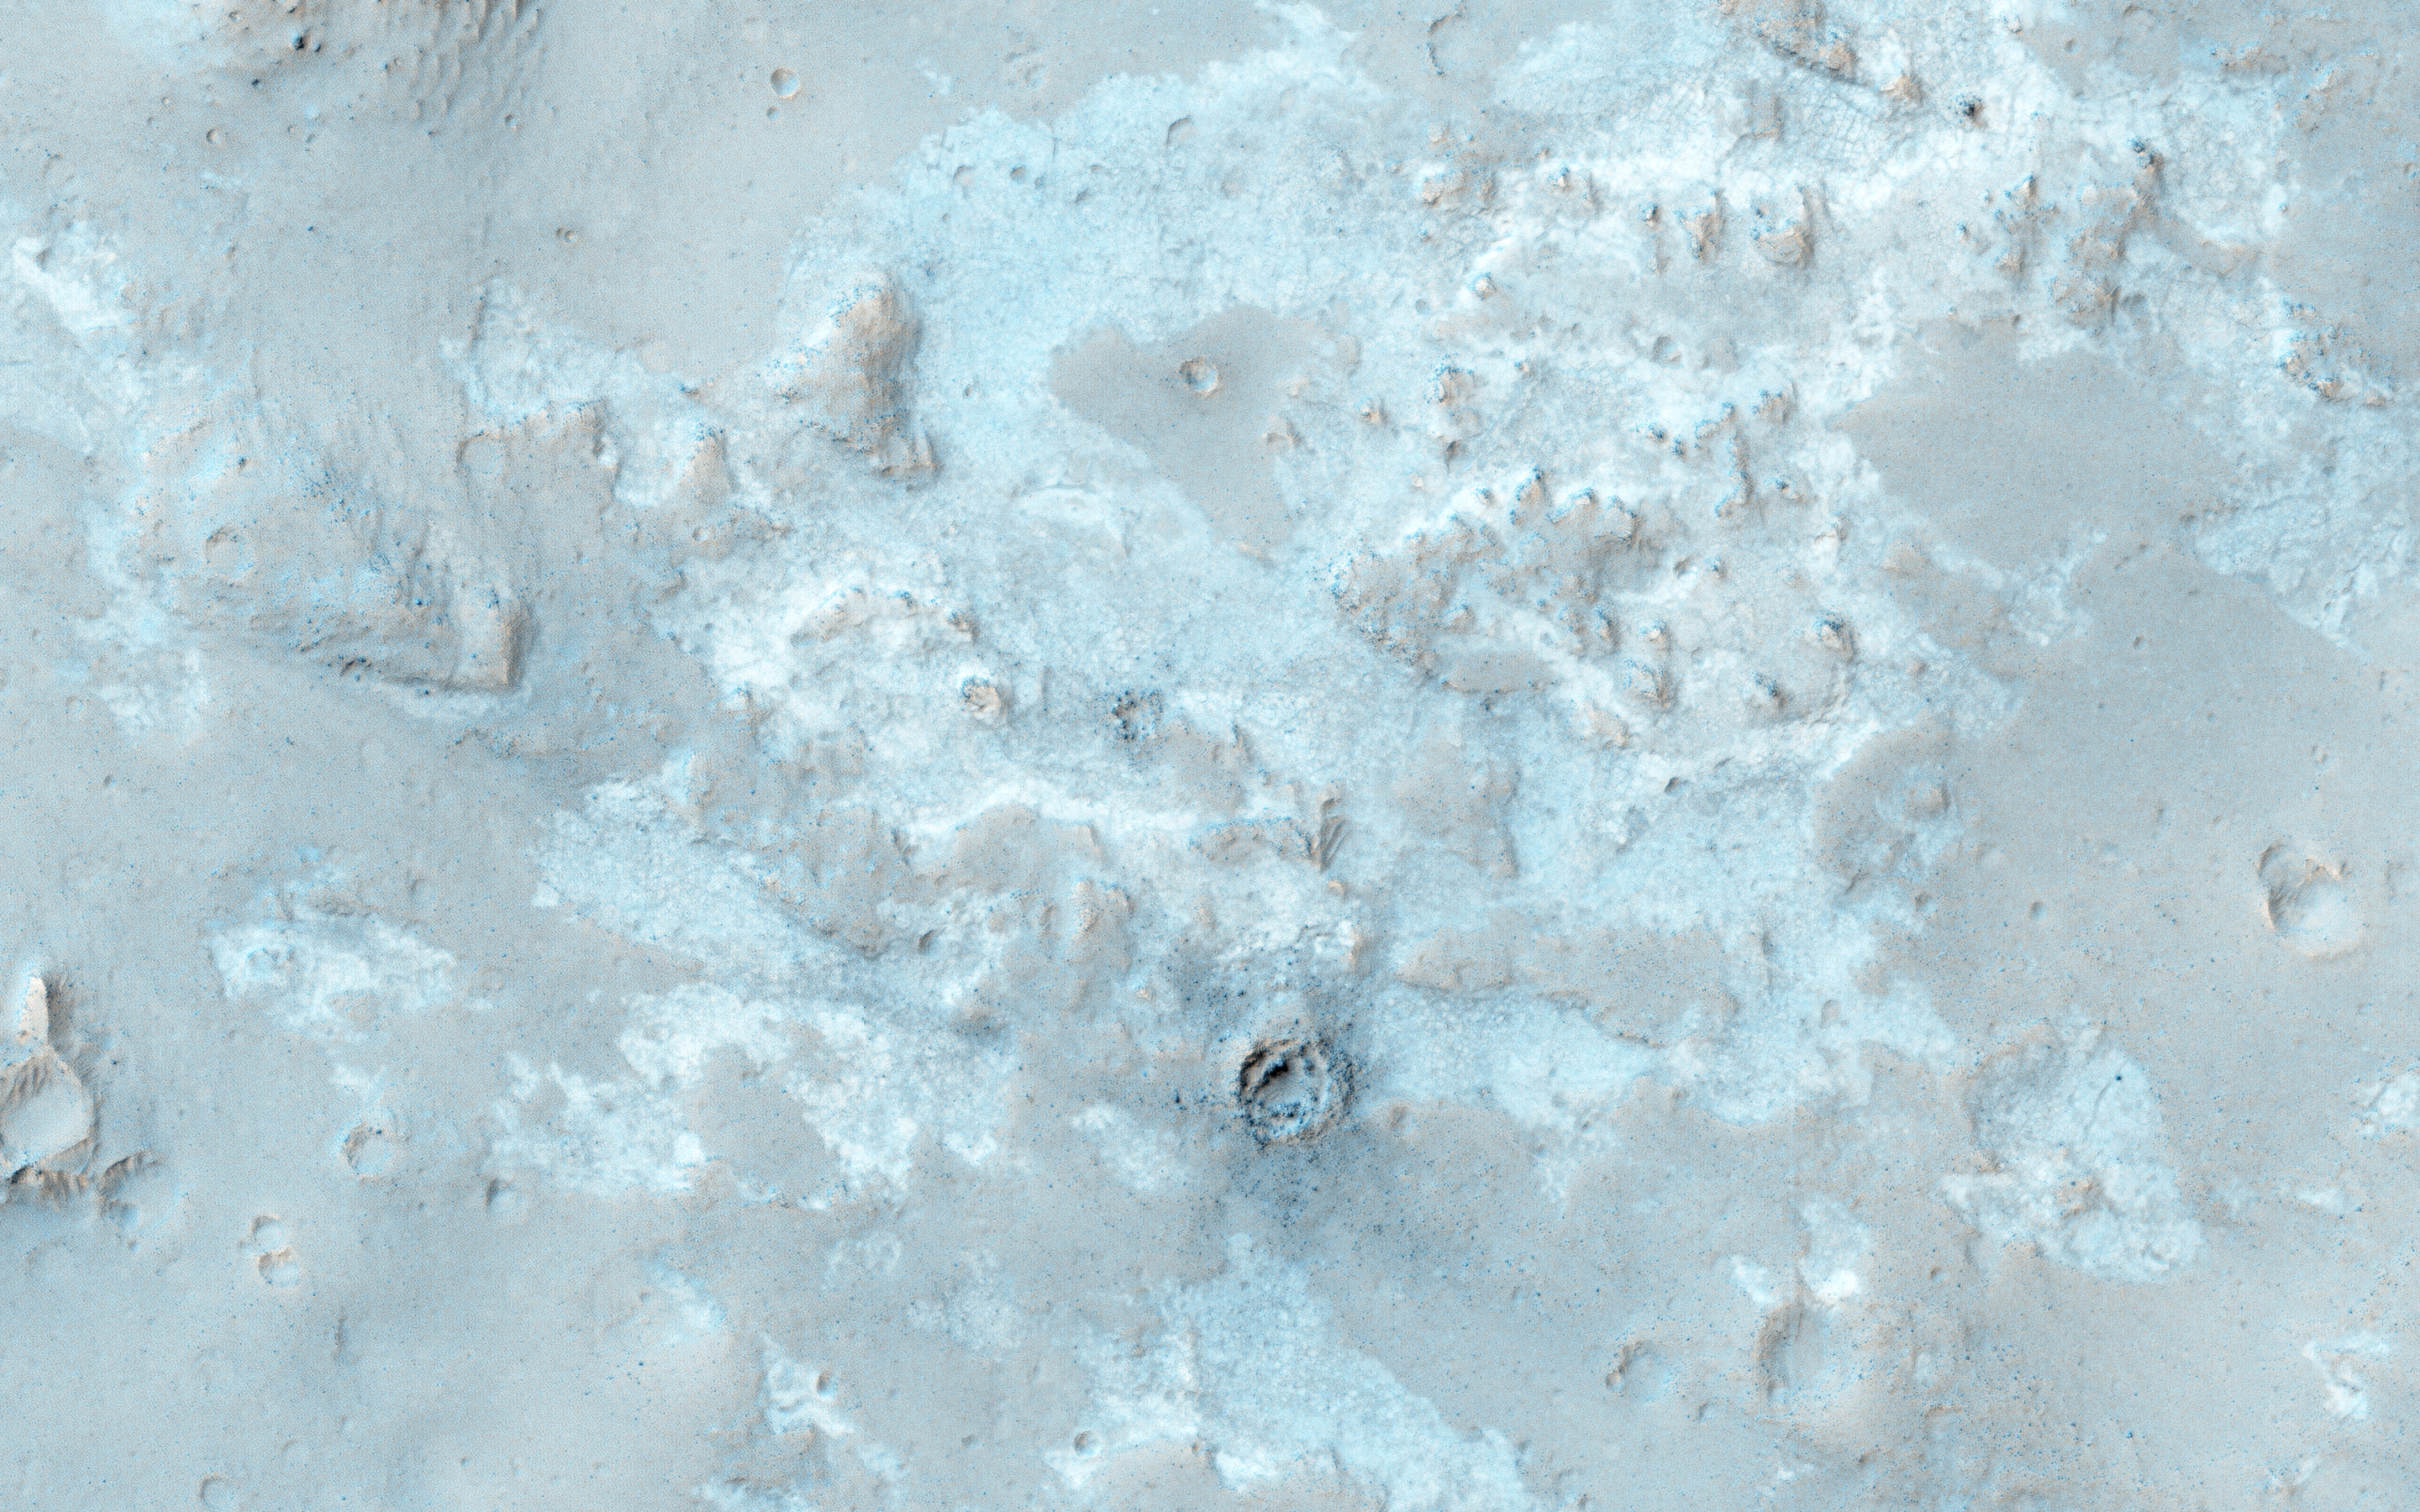

The Northwest Floor of Gale Crater

West of the Curiosity landing site, this image along the northwestern floor of Gale Crater is between Aeolis Mons (informally called “Mt. Sharp”) and the crater rim.

A small, 5 kilometer-diameter impact crater to the west created lobes of ejecta. These light-toned deposits may contain hydrated minerals.

The University of Arizona, Tucson, operates HiRISE, which was built by Ball Aerospace & Technologies Corp., Boulder, Colo. NASA’s Jet Propulsion Laboratory, a division of the California Institute of Technology in Pasadena, manages the Mars Reconnaissance Orbiter Project for NASA’s Science Mission Directorate, Washington.

Credit: NASA/JPL-Caltech/Univ. of Arizona